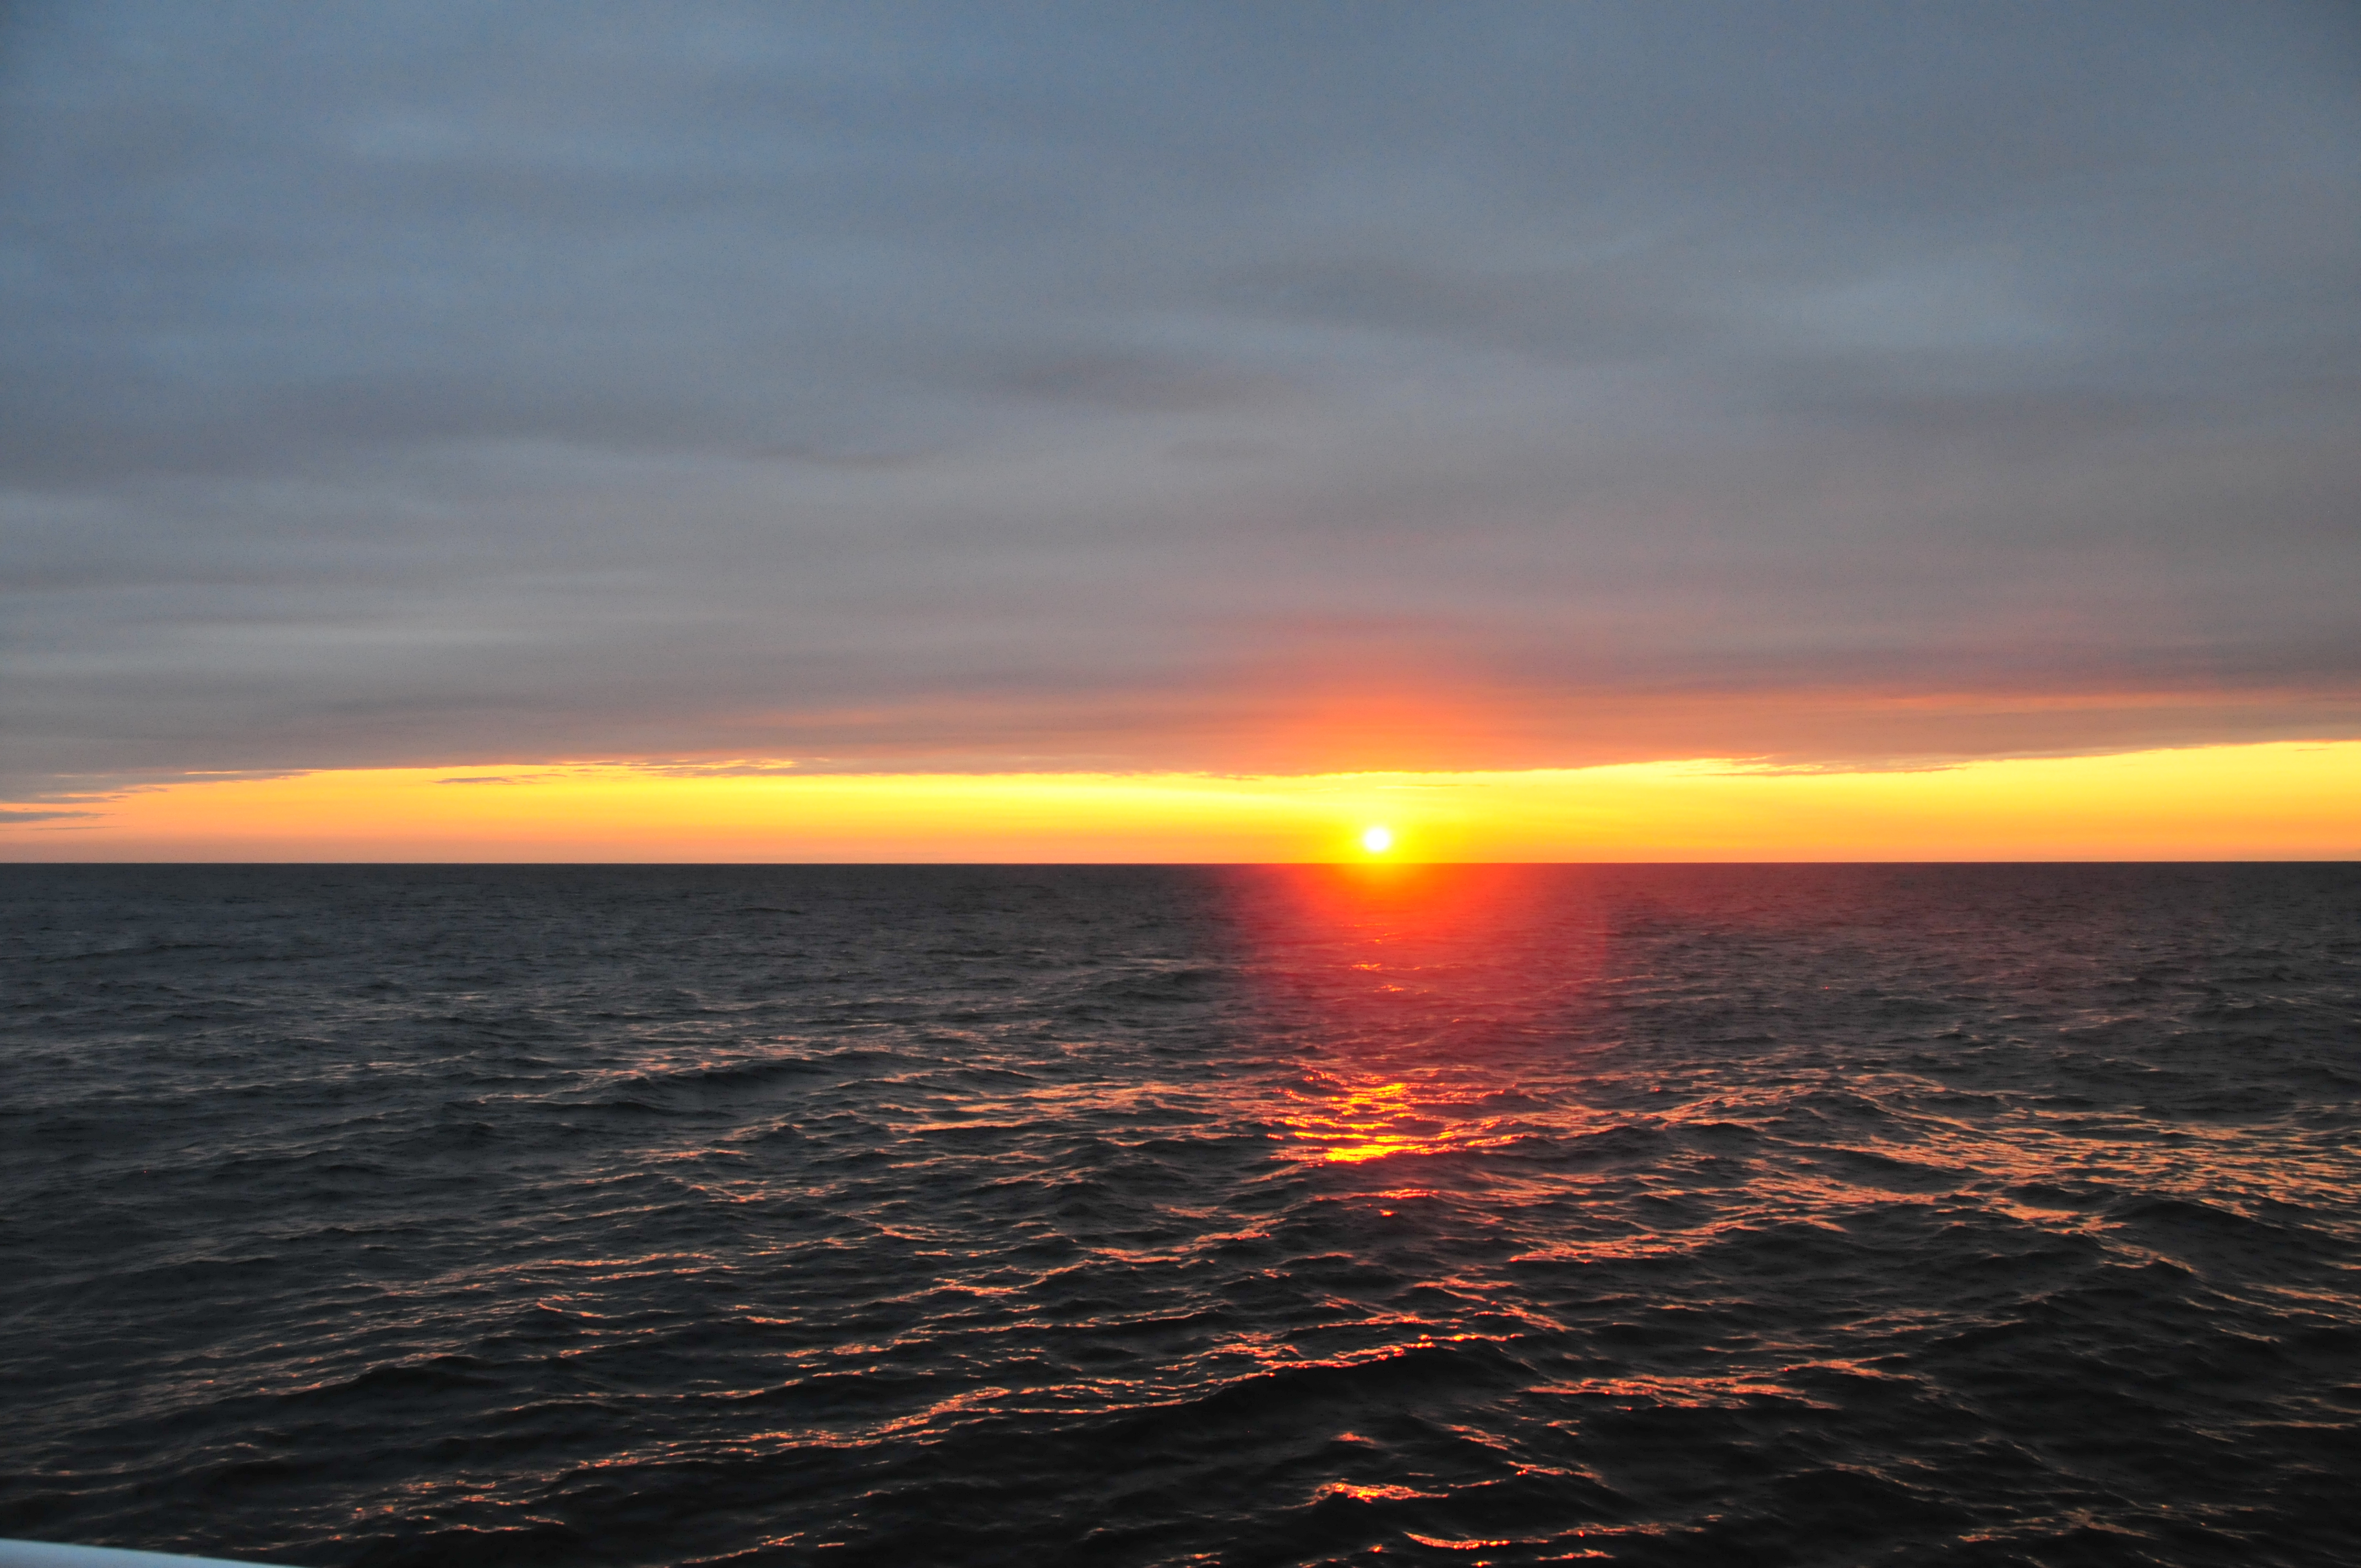

NASA's Ship-Aircraft Bio-Optical Research (SABOR)

Sunset Over the Gulf of Maine On July 20, 2013, scientists at sea with NASA's SABOR experiment witnessed a spectacular sunset over the Gulf of Maine. NASA's Ship-Aircraft Bio-Optical Research (SABOR) experiment is a coordinated ship and aircraft observation campaign off the Atlantic coast of the United States, an effort to advance space-based capabilities for monitoring microscopic plants that form the base of the marine food chain.

Credit: NASA/SABOR/Wayne Slade, Sequoia Scientific .NASA image use policy